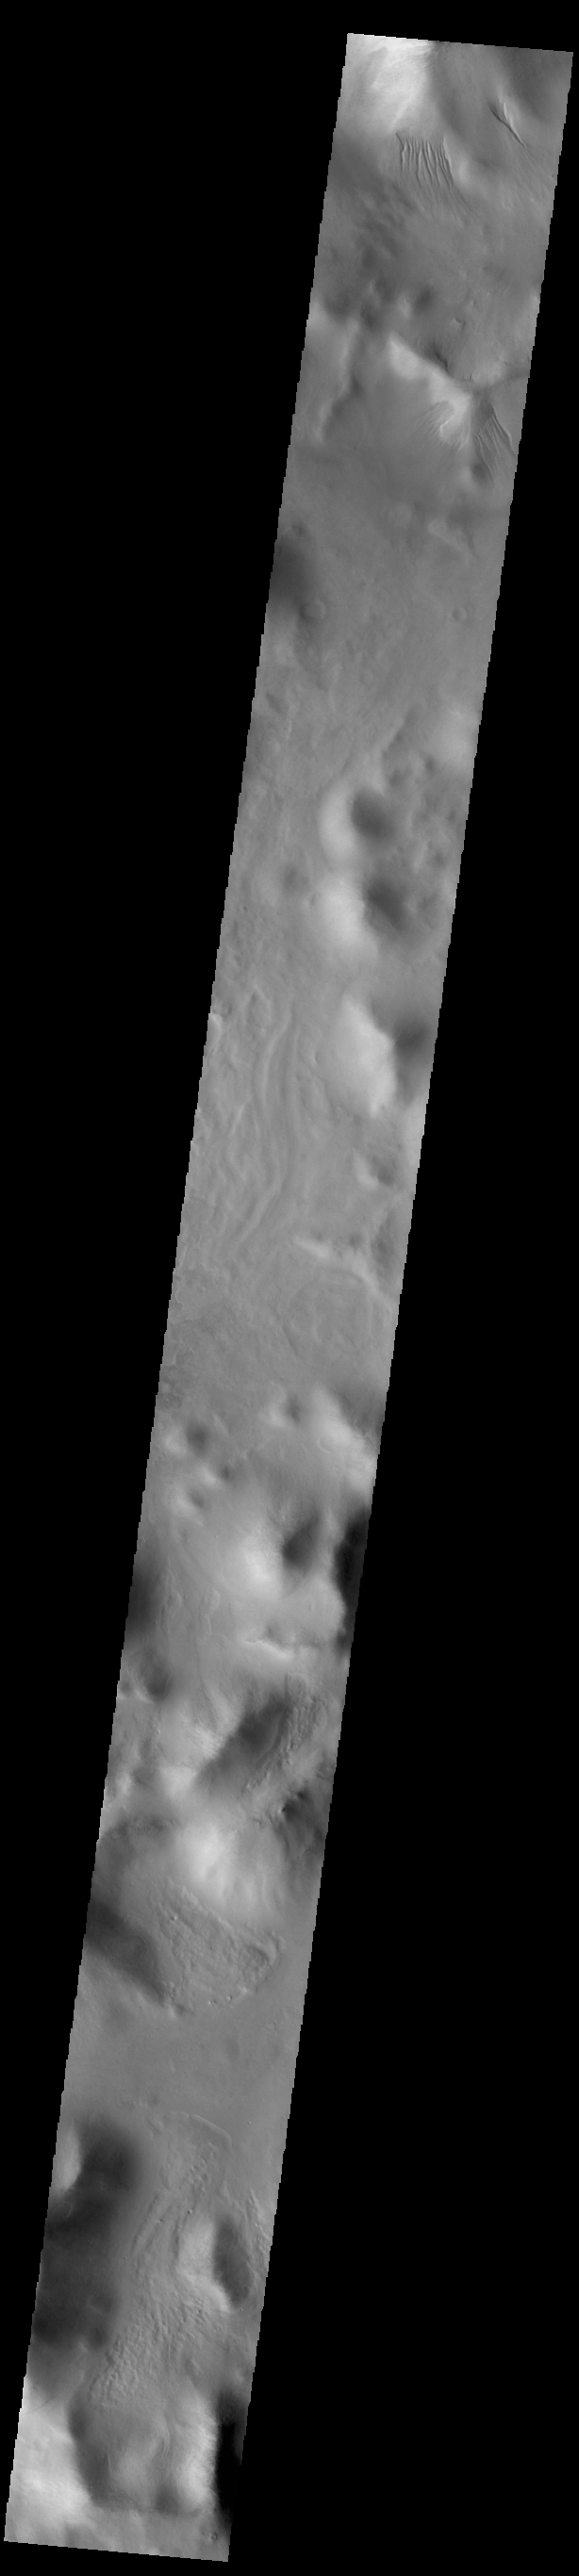

Charitum Montes Gullies

Today’s VIS image shows part of Charitum Montes, the rugged highlands surrounding the southern part of Argyre Planitia. At the top of the image are several areas of small channels called gullies. These channels are called gullies due to being on a steep slope rather than a flat river plain.

Credit: NASA/JPL-Caltech/ASU